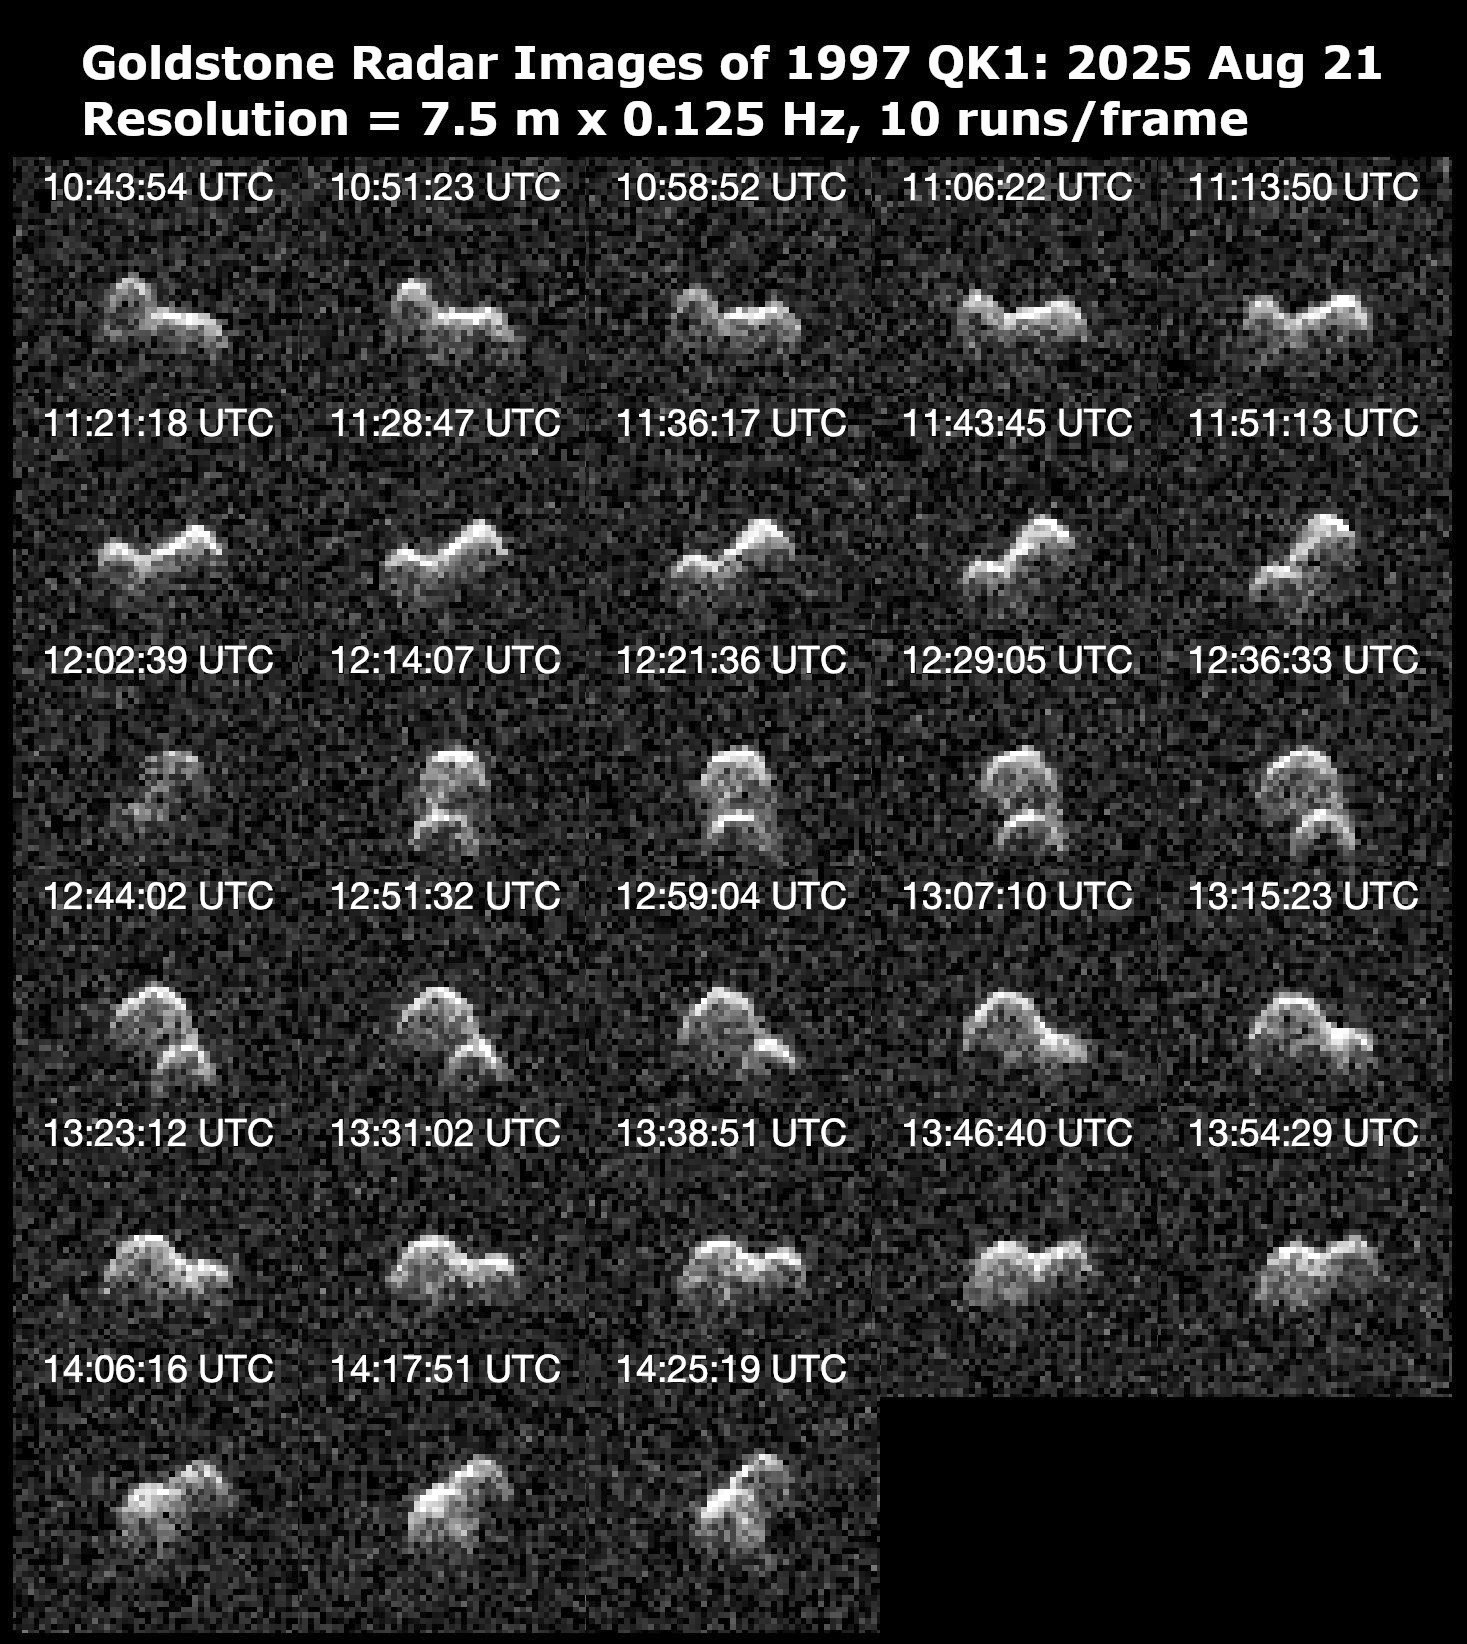

NASA’s Planetary Radar Reveals Peanut Shape of Asteroid 1997 QK1

Asteroid 1997 QK1 is shown to be an elongated, peanut-shaped near-Earth object in this series of 28 radar images obtained by the Deep Space Network’s Goldstone Solar System Radar on Aug. 21, 2025. The asteroid is about 660 feet (200 meters) long and completes one rotation every 4.8 hours. It passed closest to our planet on the day before these observations were made at a distance of about 1.9 million miles (3 million kilometers), or within eight times the distance between Earth and the Moon.

The 2025 flyby is the closest that 1997 QK1 has approached to Earth in more than 350 years. Prior to the recent Goldstone observations, very little was known about the asteroid.

These observations resolve surface features down to a resolution of about 25 feet (7.5 meters) and reveal that the object has two rounded lobes that are connected, with one lobe twice the size of the other. Both lobes appear to have concavities that are tens of meters deep. Asteroid 1997 QK1 is likely a “contact binary,” one of dozens of such objects imaged by Goldstone. At least 15% of near-Earth asteroids larger than about 660 feet (200 meters) have a contact binary shape.

The asteroid is classified as potentially hazardous, but it does not pose a hazard to Earth for the foreseeable future. These Goldstone measurements have greatly reduced the uncertainties in the asteroid’s distance from Earth and in its future motion for many decades.

The Goldstone Solar System Radar Group is supported by NASA’s Near-Earth Object Observations Program within the Planetary Defense Coordination Office at the agency’s headquarters in Washington. Managed by NASA’s Jet Propulsion Laboratory, the Deep Space Network receives programmatic oversight from Space Communications and Navigation program office within the Space Operations Mission Directorate, also at NASA Headquarters.

Credit: NASA/JPL-Caltech